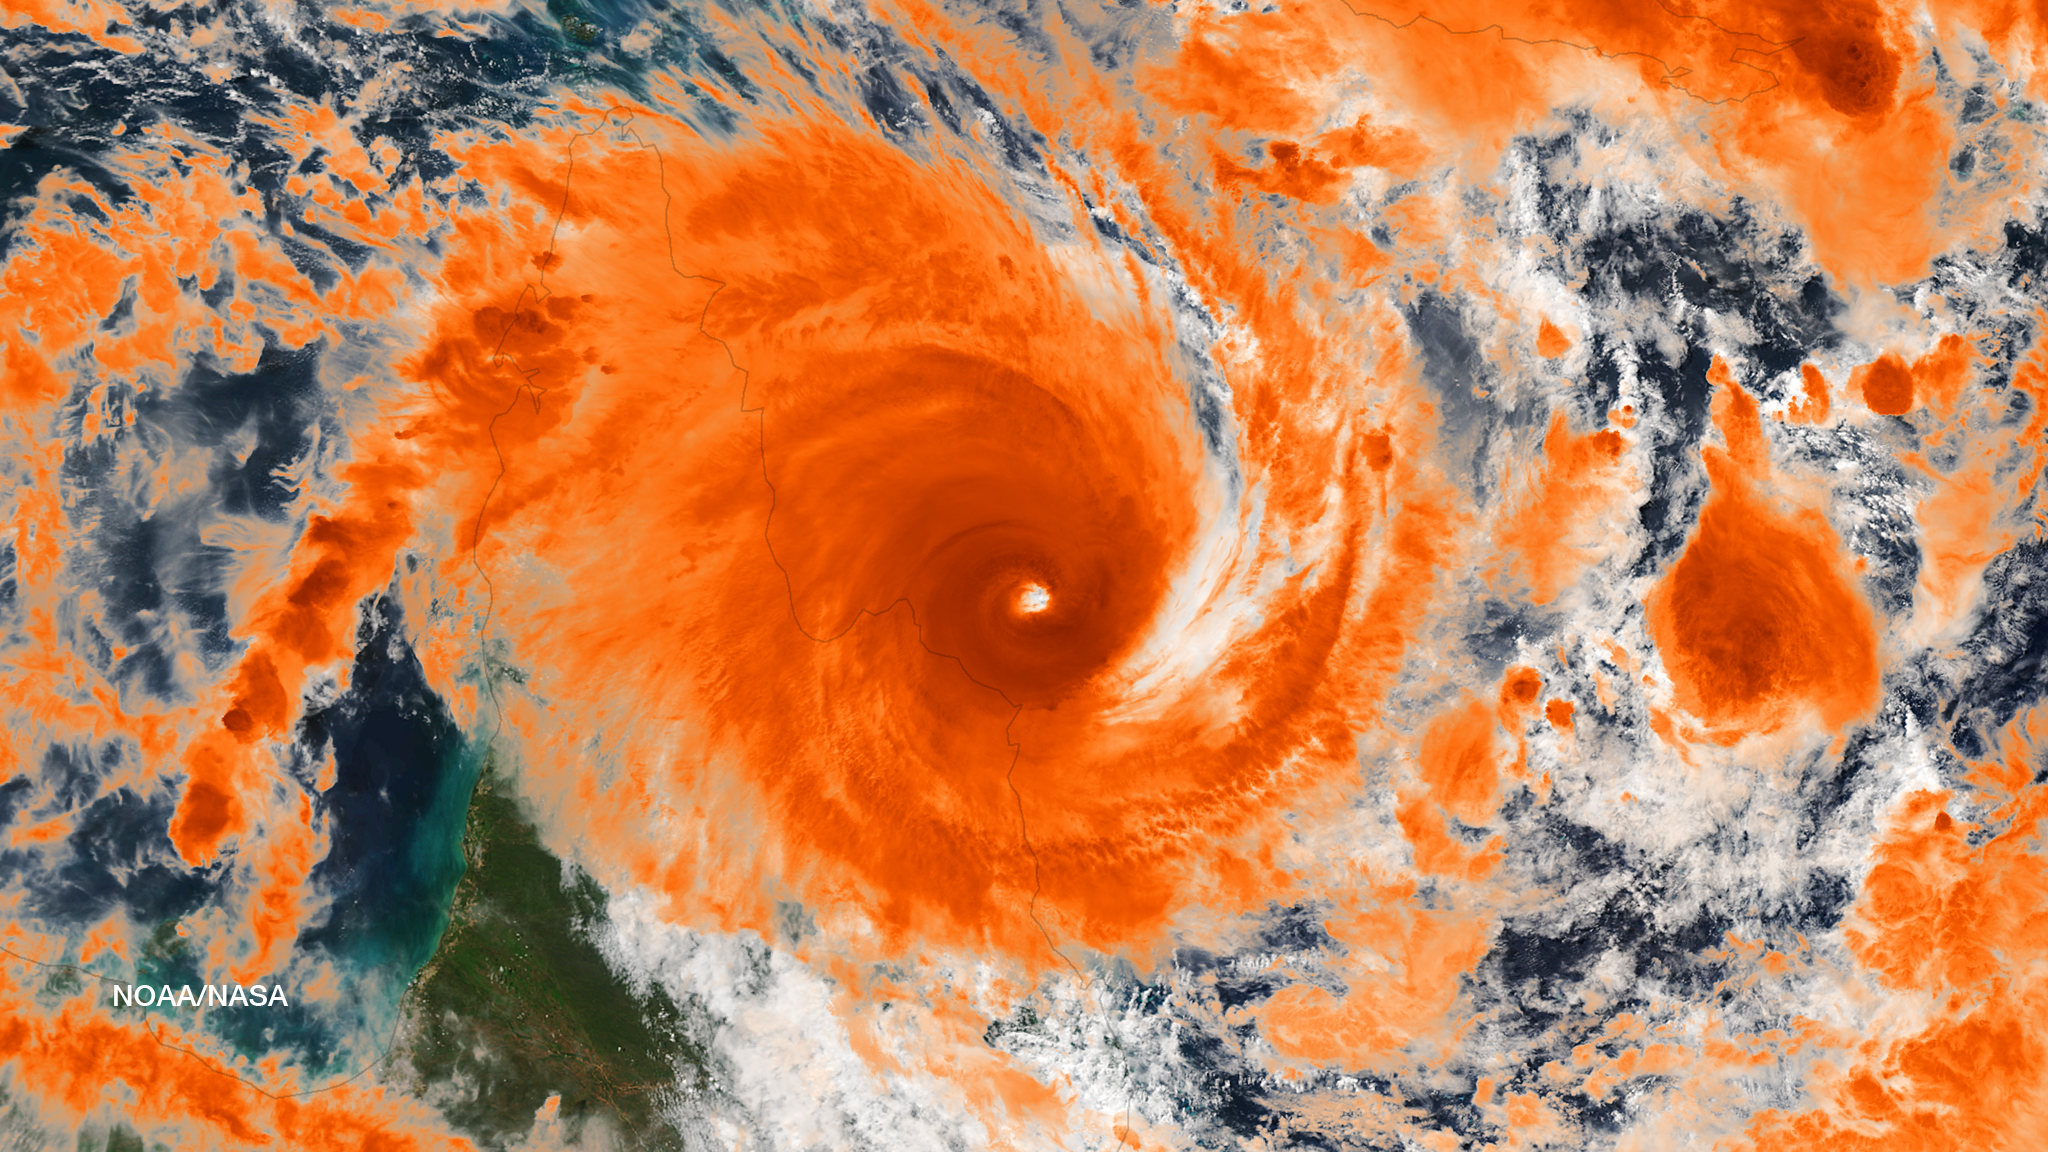

Tropical Cyclone Ita Off-Shore Queensland, Australia

Residents of the northeast coast of Queensland, Australia are facing high winds, dangerous tides and very heavy rain between Cape Melville and Cooktown. These hazards will migrate southward for the next few days as the center of the storm remains close to the coast. This image was taken by the Suomi NPP satellite's VIIRS instrument around 0335Z on April11, 2014.

Credit: NASA/NOAA via NOAA Environmental Visualization Laboratory